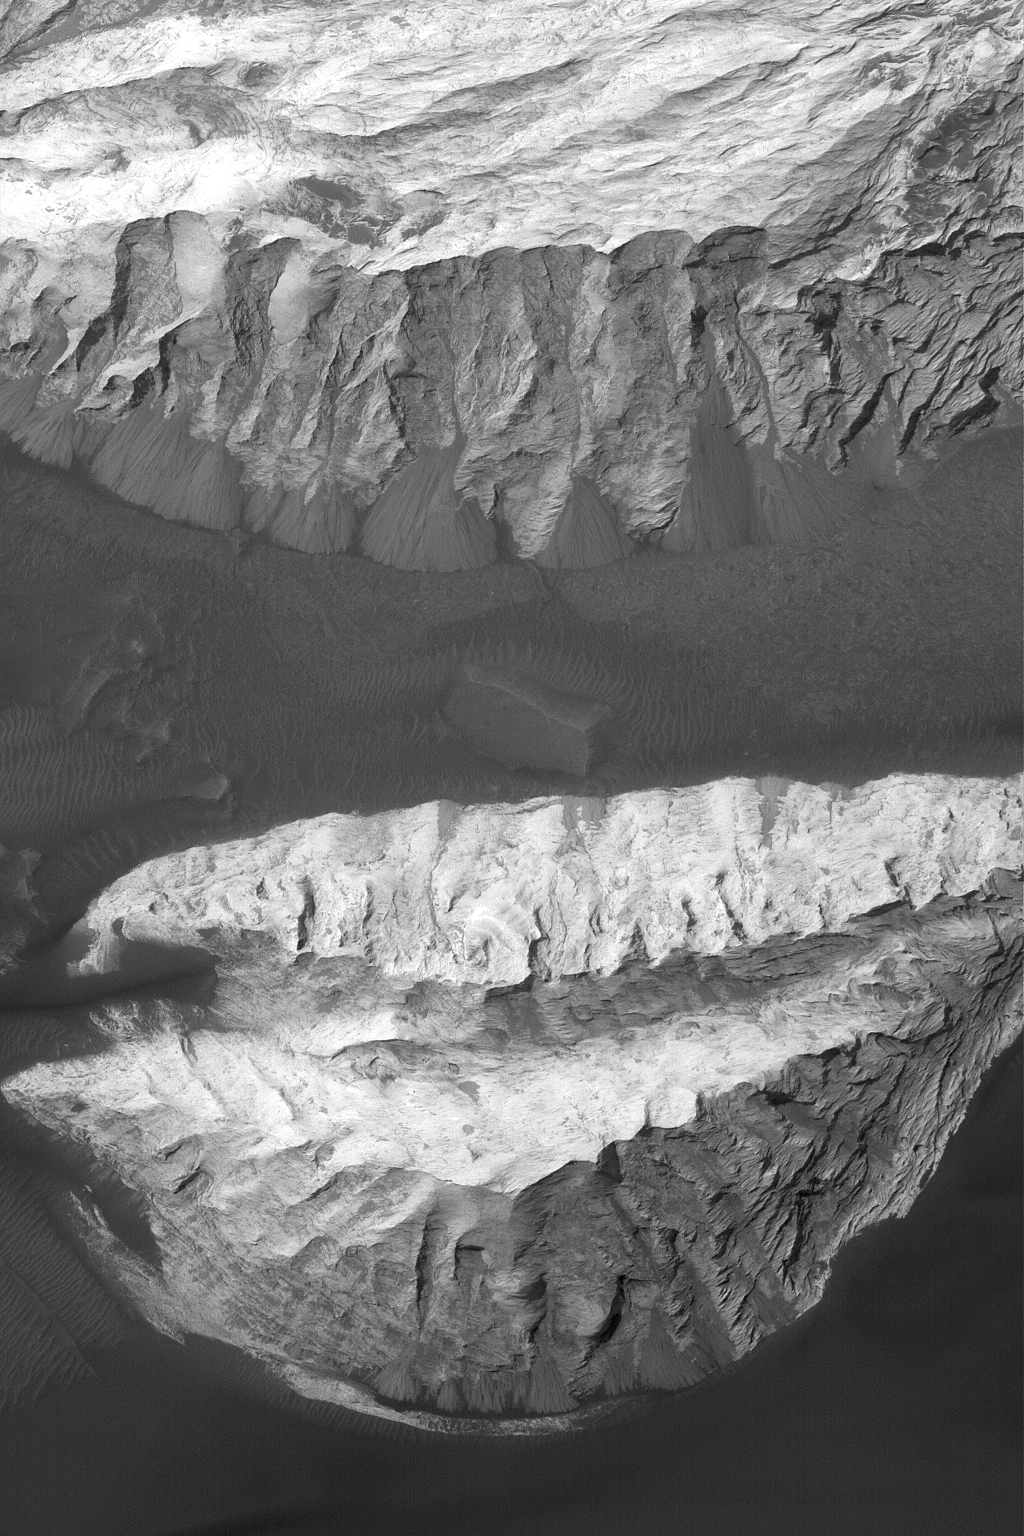

Sedimentary Rocks in Ganges

13 November 2004
This Mars Global Surveyor (MGS) Mars Orbiter Camera (MOC) image shows portions of two massifs composed of light-toned, sedimentary rock in Ganges Chasma, part of the Valles Marineris trough system. On the steeper slopes in this vista, dry talus shed from the outcrop has formed a series of dark fans. Surrounded by dark, windblown sand, these landforms are located near 8.6°S, 46.8°W. The image covers an area approximately 3 km (1.9 mi) across and sunlight illuminates the scene from the upper left.

Credit: NASA/JPL/Malin Space Science Systems